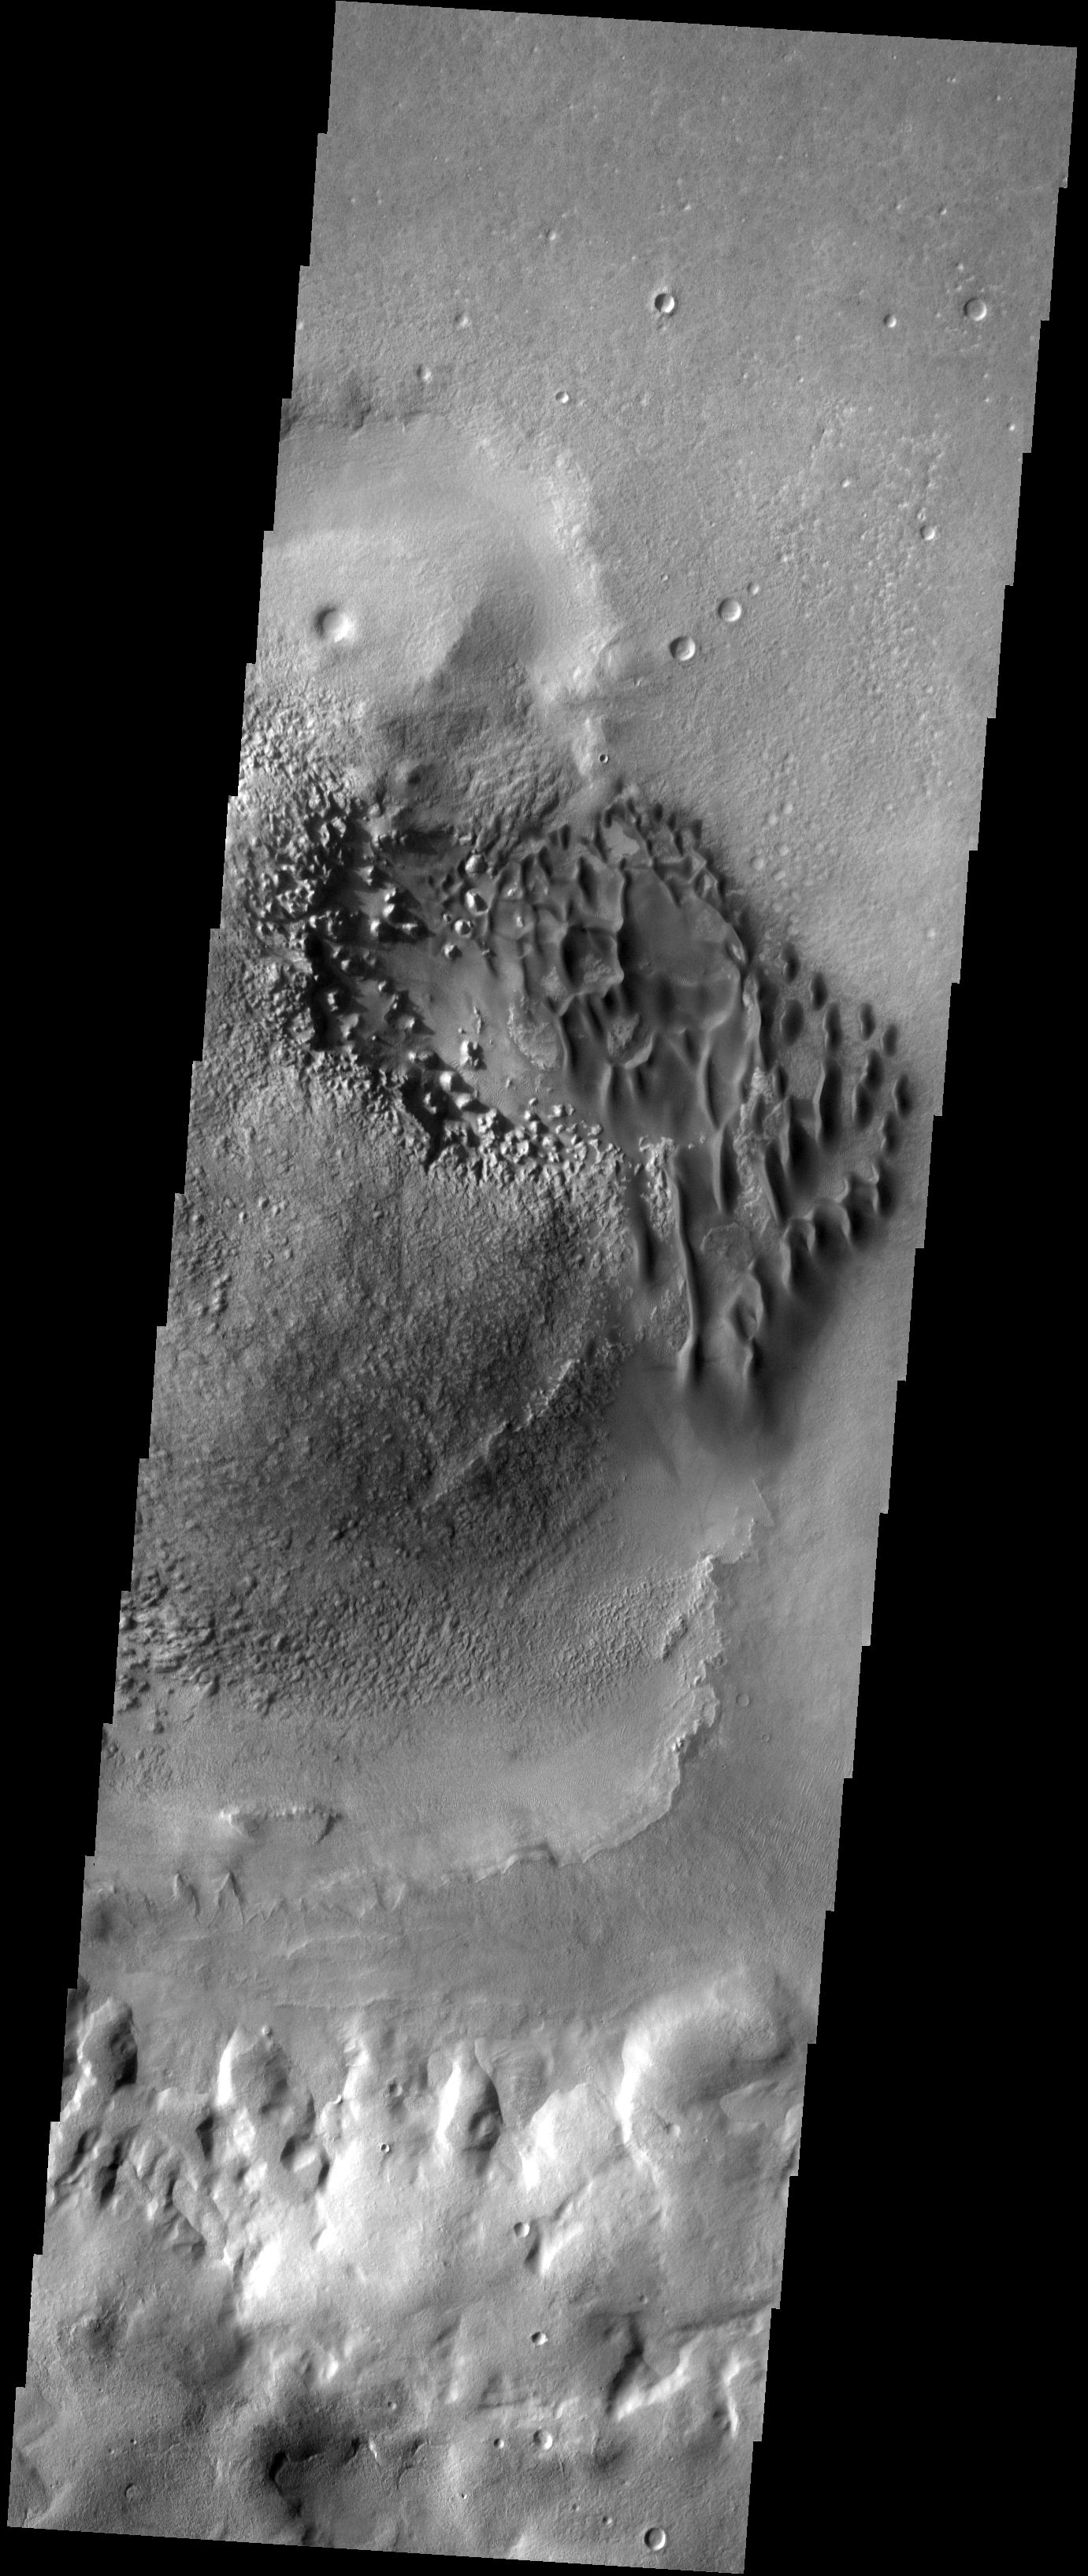

Sand Dunes

These sand dunes are located on the floor of an unnamed crater west of Hellas Basin.

Image information: VIS instrument. Latitude -40.9N, Longitude 34.5E. 17 meter/pixel resolution.

Please see the THEMIS Data Citation Note for details on crediting THEMIS images.

Note: this THEMIS visual image has not been radiometrically nor geometrically calibrated for this preliminary release. An empirical correction has been performed to remove instrumental effects. A linear shift has been applied in the cross-track and down-track direction to approximate spacecraft and planetary motion. Fully calibrated and geometrically projected images will be released through the Planetary Data System in accordance with Project policies at a later time.

NASA’s Jet Propulsion Laboratory manages the 2001 Mars Odyssey mission for NASA’s Office of Space Science, Washington, D.C. The Thermal Emission Imaging System (THEMIS) was developed by Arizona State University, Tempe, in collaboration with Raytheon Santa Barbara Remote Sensing. The THEMIS investigation is led by Dr. Philip Christensen at Arizona State University. Lockheed Martin Astronautics, Denver, is the prime contractor for the Odyssey project, and developed and built the orbiter. Mission operations are conducted jointly from Lockheed Martin and from JPL, a division of the California Institute of Technology in Pasadena.

Credit: NASA/JPL/ASU